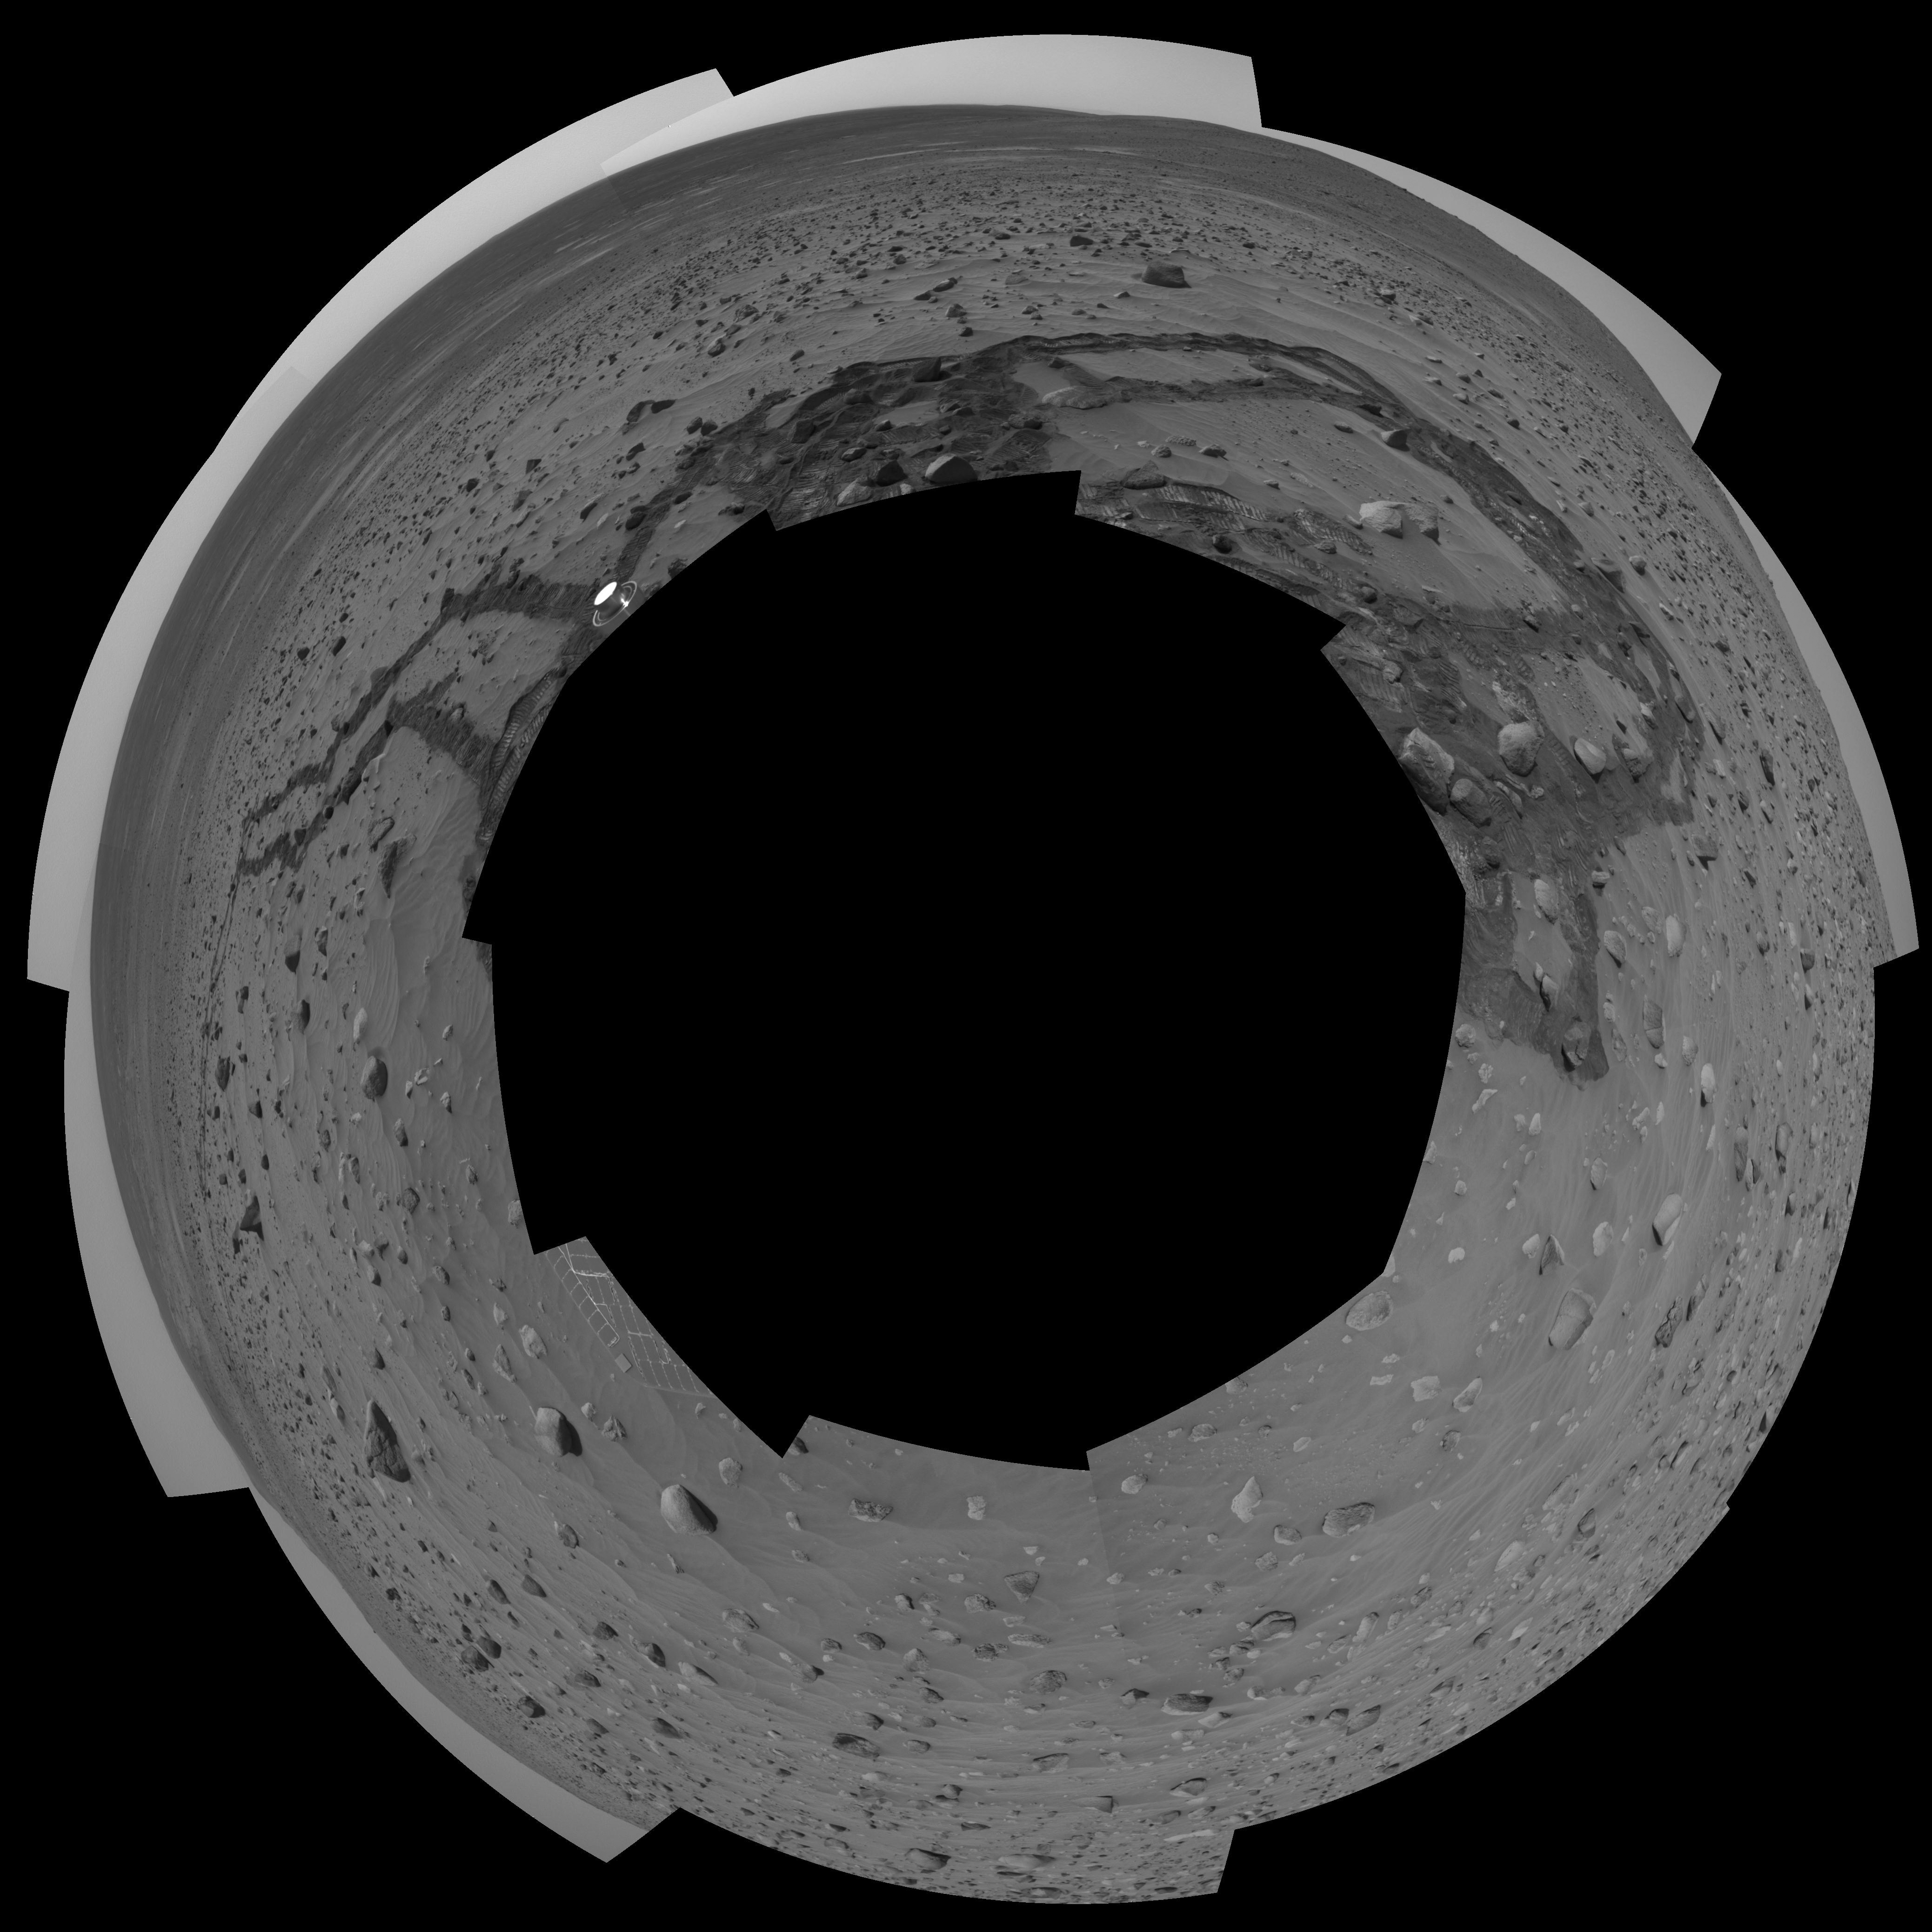

Meandering Tracks on “Husband Hill” (Polar)

This 360-degree, stereo panorama of a section of the “Columbia Hills” shows meandering, crisscrossing wheel tracks that NASA’s Mars Exploration Rover Spirit left behind while using its scientific instruments to analyze a new class of rocks in Gusev Crater on Mars. Because Spirit has been experiencing a high rate of slip on the sandy, sloped terrain on this flank of “Husband Hill,” scientists are directing the rover to check its progress often to avoid getting a rock stuck in one of its wheel wells.

Rocks in this region are higher in phosphorus than other rocks that Spirit has examined.

This view is a mosaic of frames that Spirit took with its navigation camera during the rover’s 358th and 359th martian days, or sols, (Jan. 3 and 4, 2005). It is presented here in a polar projection with geometric seam correction.

Credit: NASA/JPL